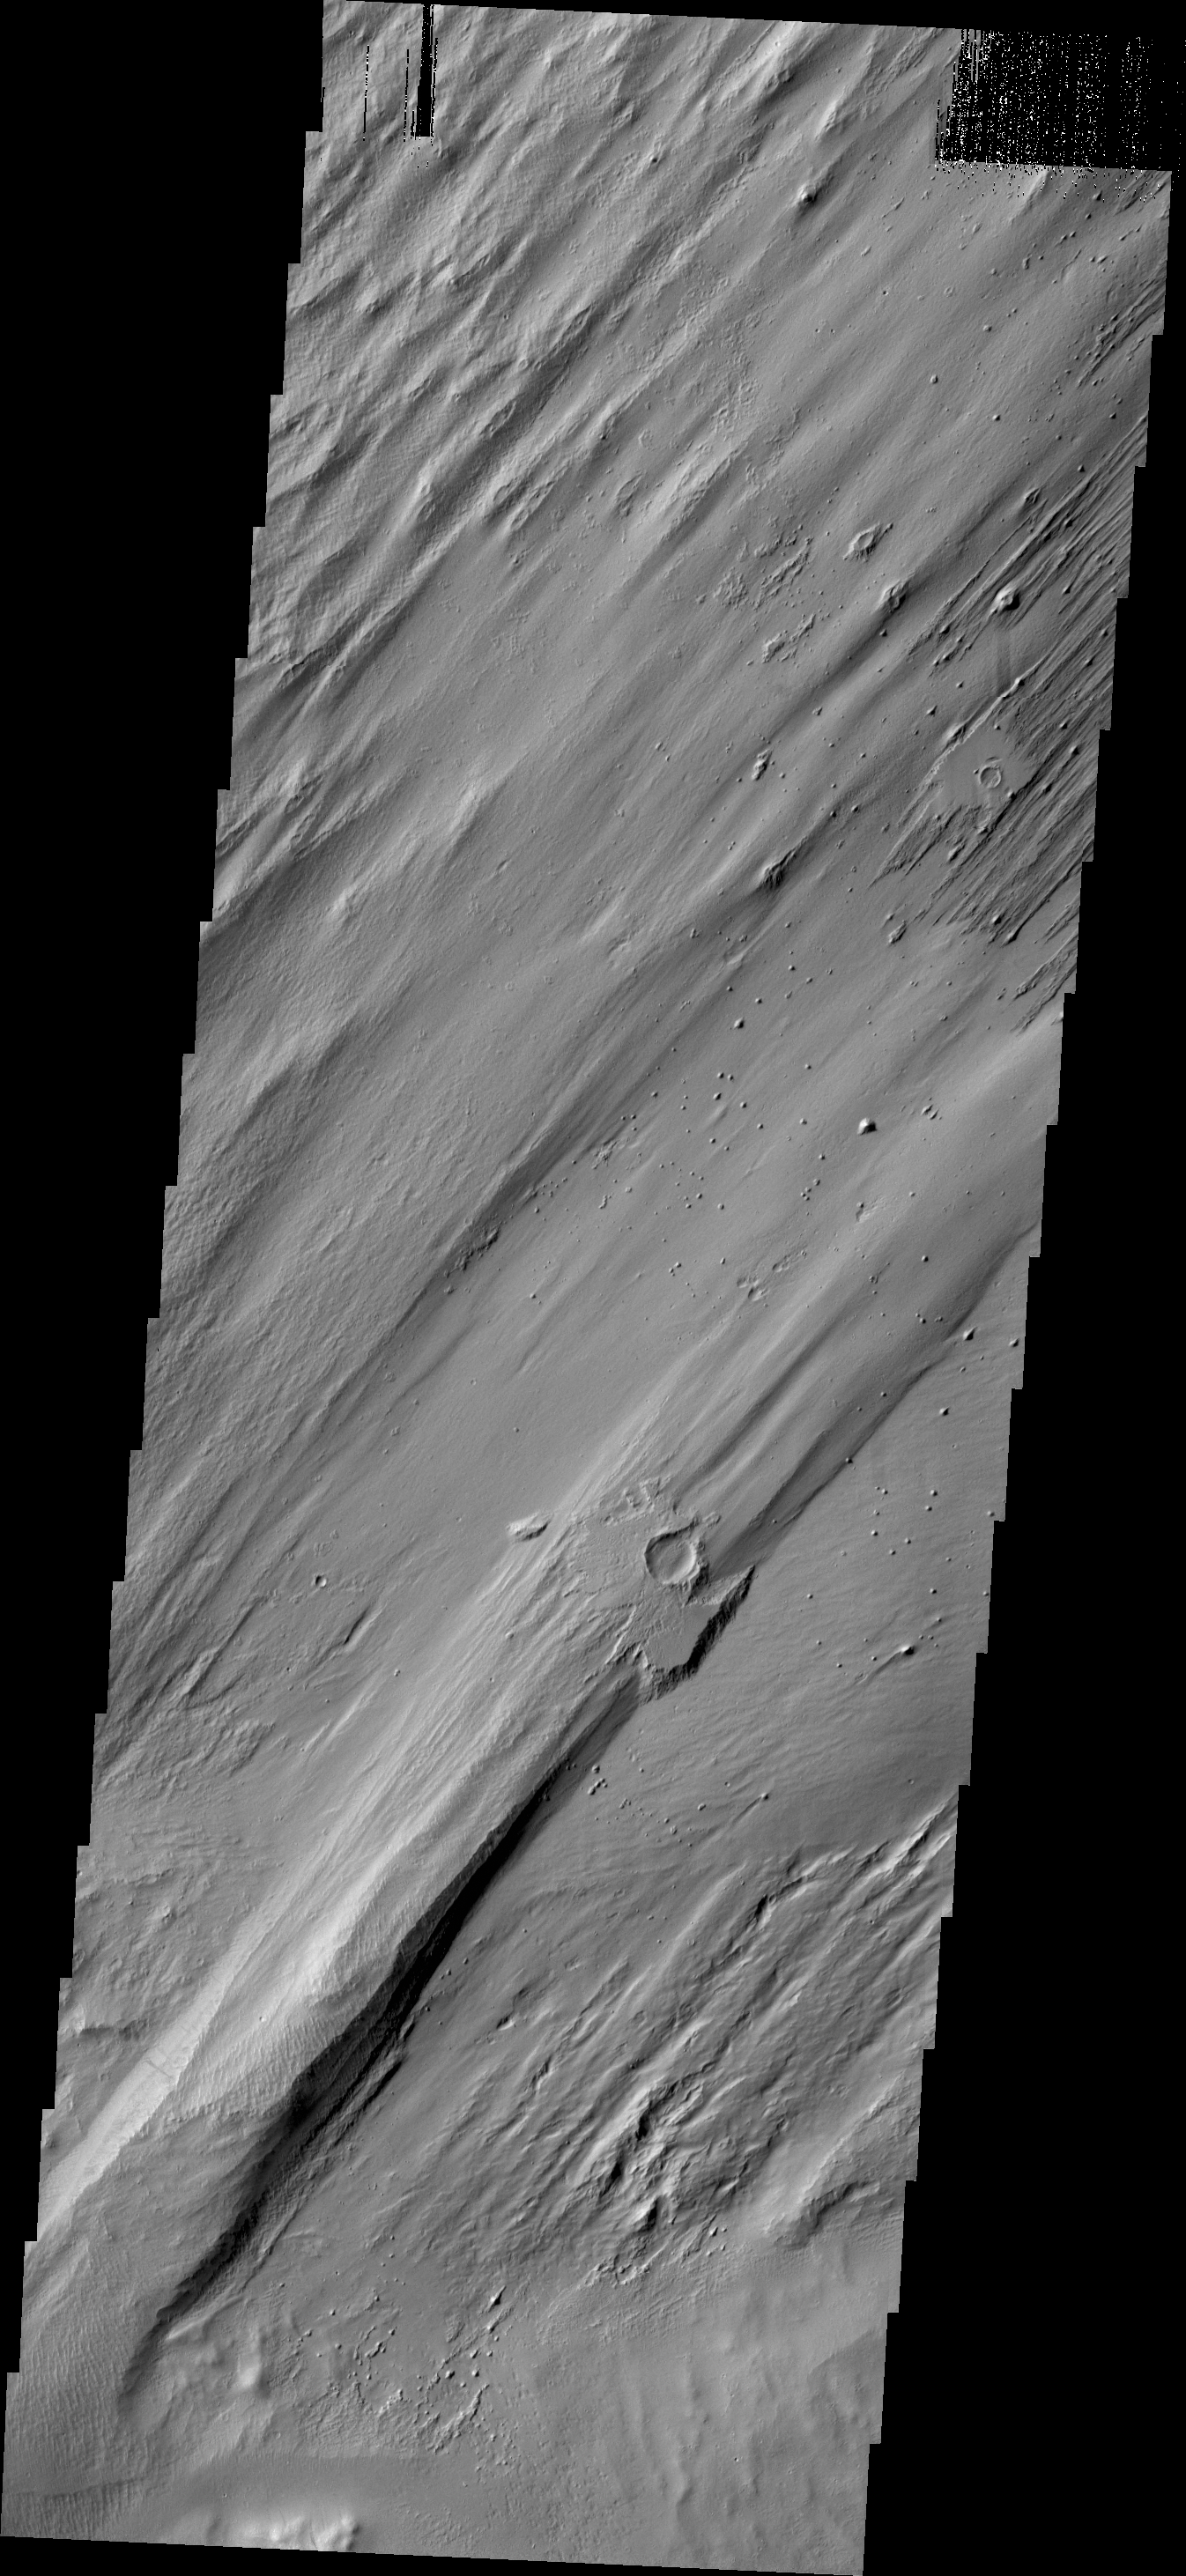

Wind Erosion

When a large impact occurs it vaporizes the surface and deposits hot debris around the newly formed crater. That change of the surface by an impact is beautifully illustrated here, where the crater and ejecta are more resistant to the power of the wind. Note the other smaller craters near top of the image. This image is located on the northern flank of Apollinaris Mons.

Credit: NASA/JPL/ASU